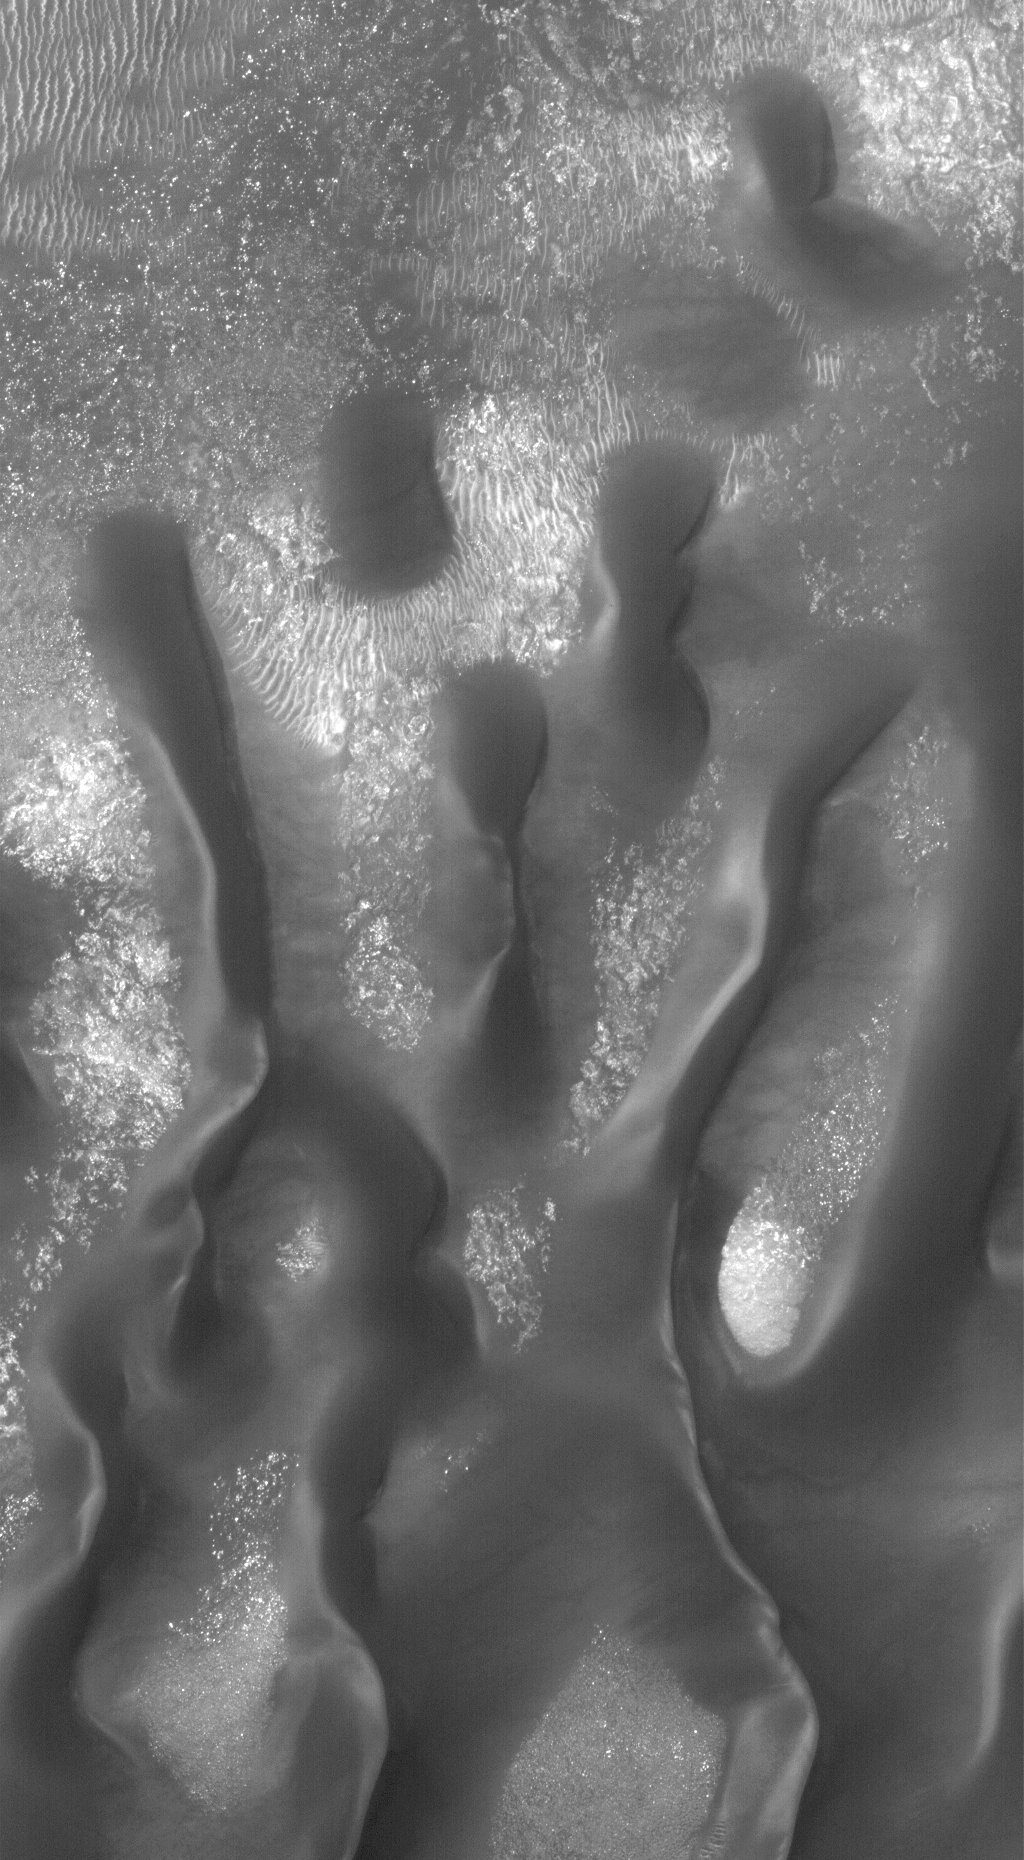

Security Blanket

2 June 2006
This Mars Global Surveyor (MGS) Mars Orbiter Camera (MOC) image shows material on the floor of a crater in Noachis Terra, west of Hellas Planitia. Windblown features, both the large, dark-toned sand dunes and smaller, light-toned ripples, obscure and perhaps, protect portions of the crater floor from further modification by erosional processes.

Location near: 45.4°S, 331.2°W
Image width: ~3 km (~1.9 mi)
Illumination from: upper left
Season: Southern Summer

Credit: NASA/JPL/Malin Space Science Systems